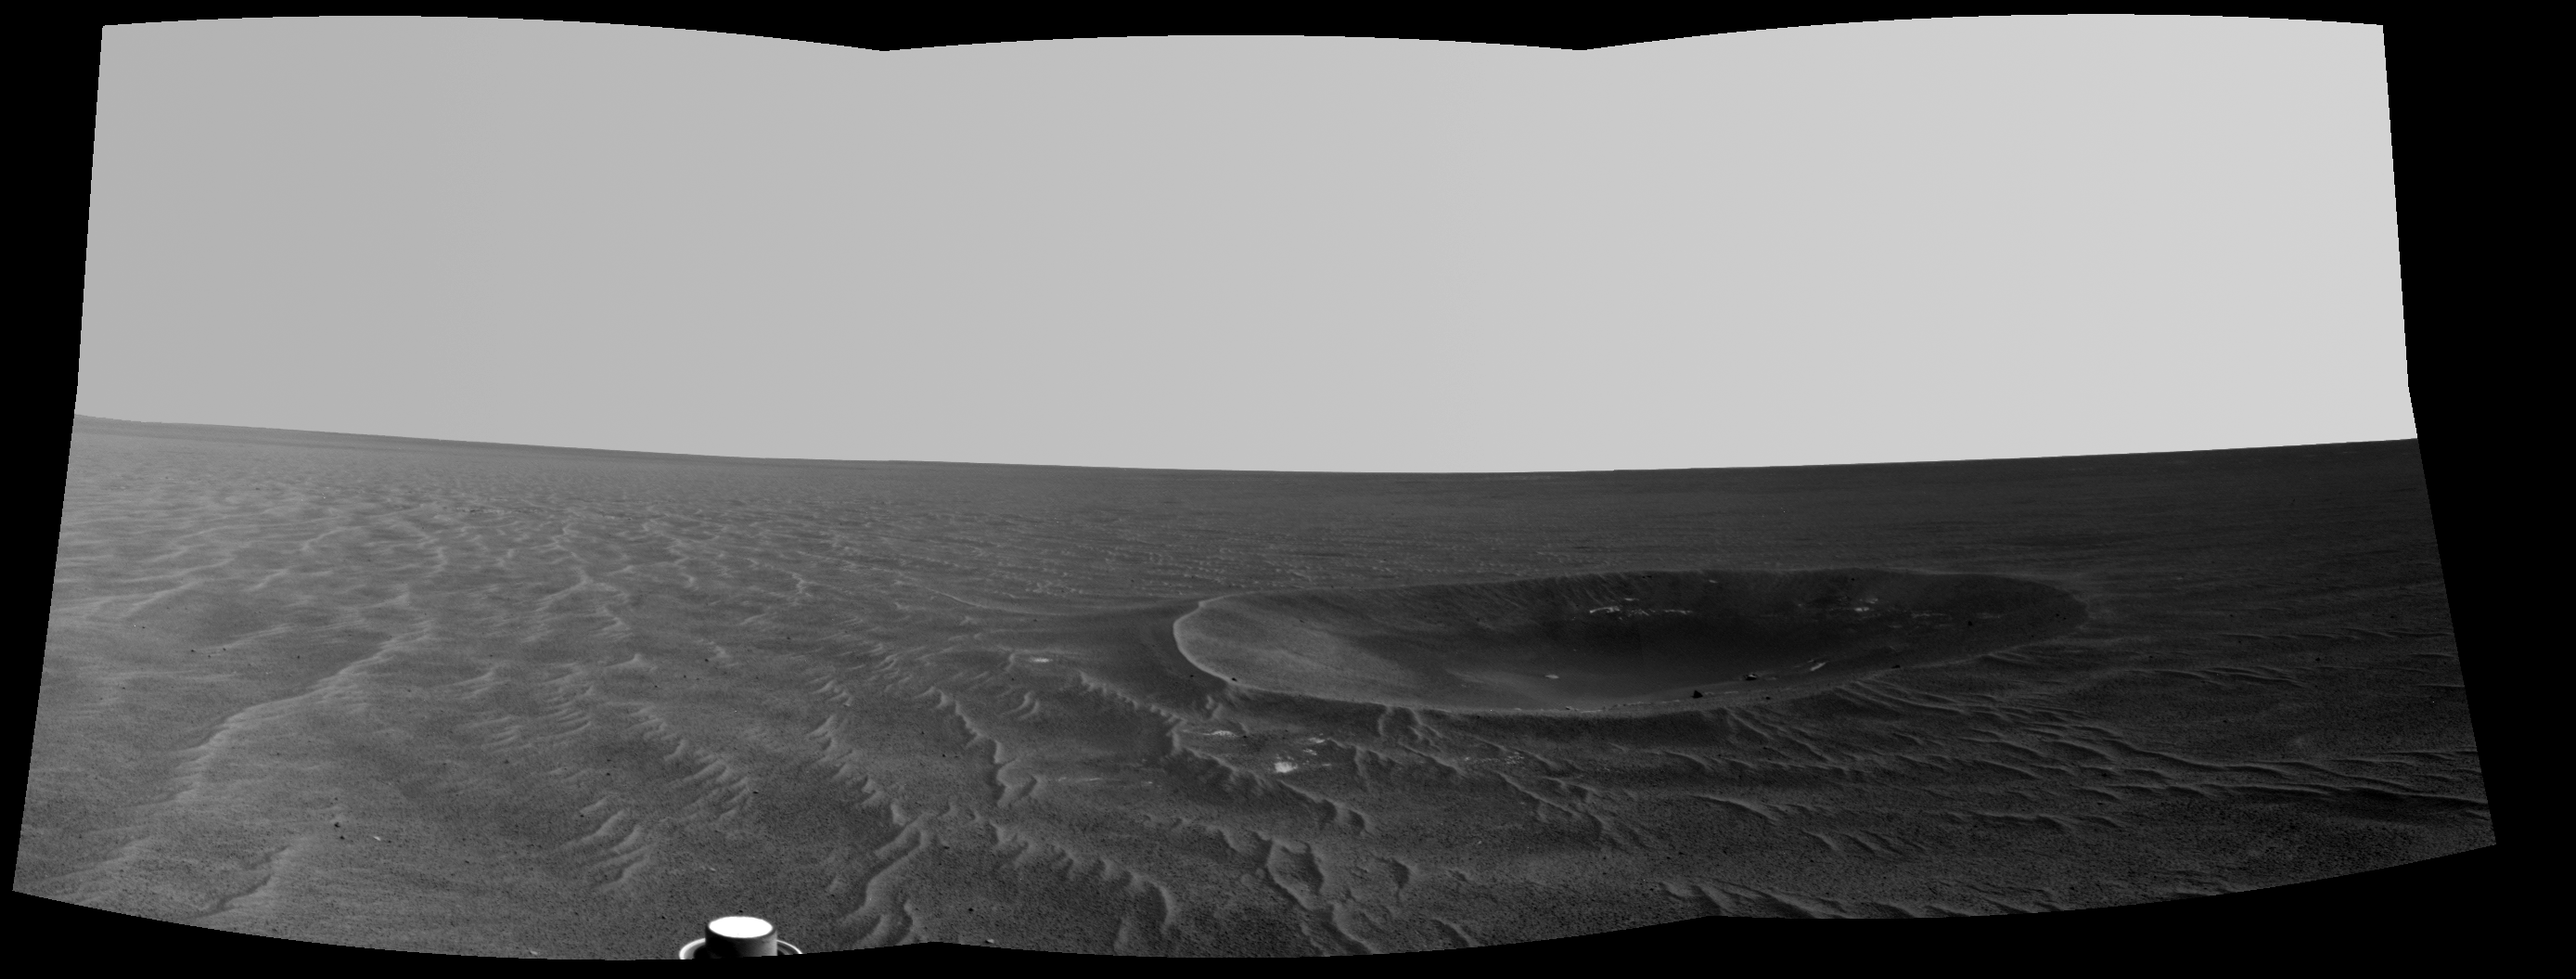

‘Yankee Clipper’ Crater on Mars

“Yankee Clipper” crater on Mars carries the name of the command and service module of NASA’s 1969 Apollo 12 mission to the moon. NASA’s Mars Exploration Rover Opportunity recorded this view of the crater during a pause in a 102-meter (365-foot) drive during the 2,410th Martian day, or sol, of the rover’s work on Mars (Nov. 4, 2010).

This view is a mosaic of three frames taken by the left eye of Opportunity’s navigation camera. Yankee Clipper crater is about 10 meters (33 feet) in diameter.

The rover science team uses a convention of assigning the names of historic ships of exploration as the informal names for craters seen by Opportunity. Apollo 12’s Yankee Clipper orbited Earth’s moon while the mission’s lunar module carried two astronauts to the lunar surface on Nov. 19, 1969, and later brought all three of the mission’s astronauts back to Earth, arriving Nov. 24, 1969.

Credit: NASA/JPL-Caltech